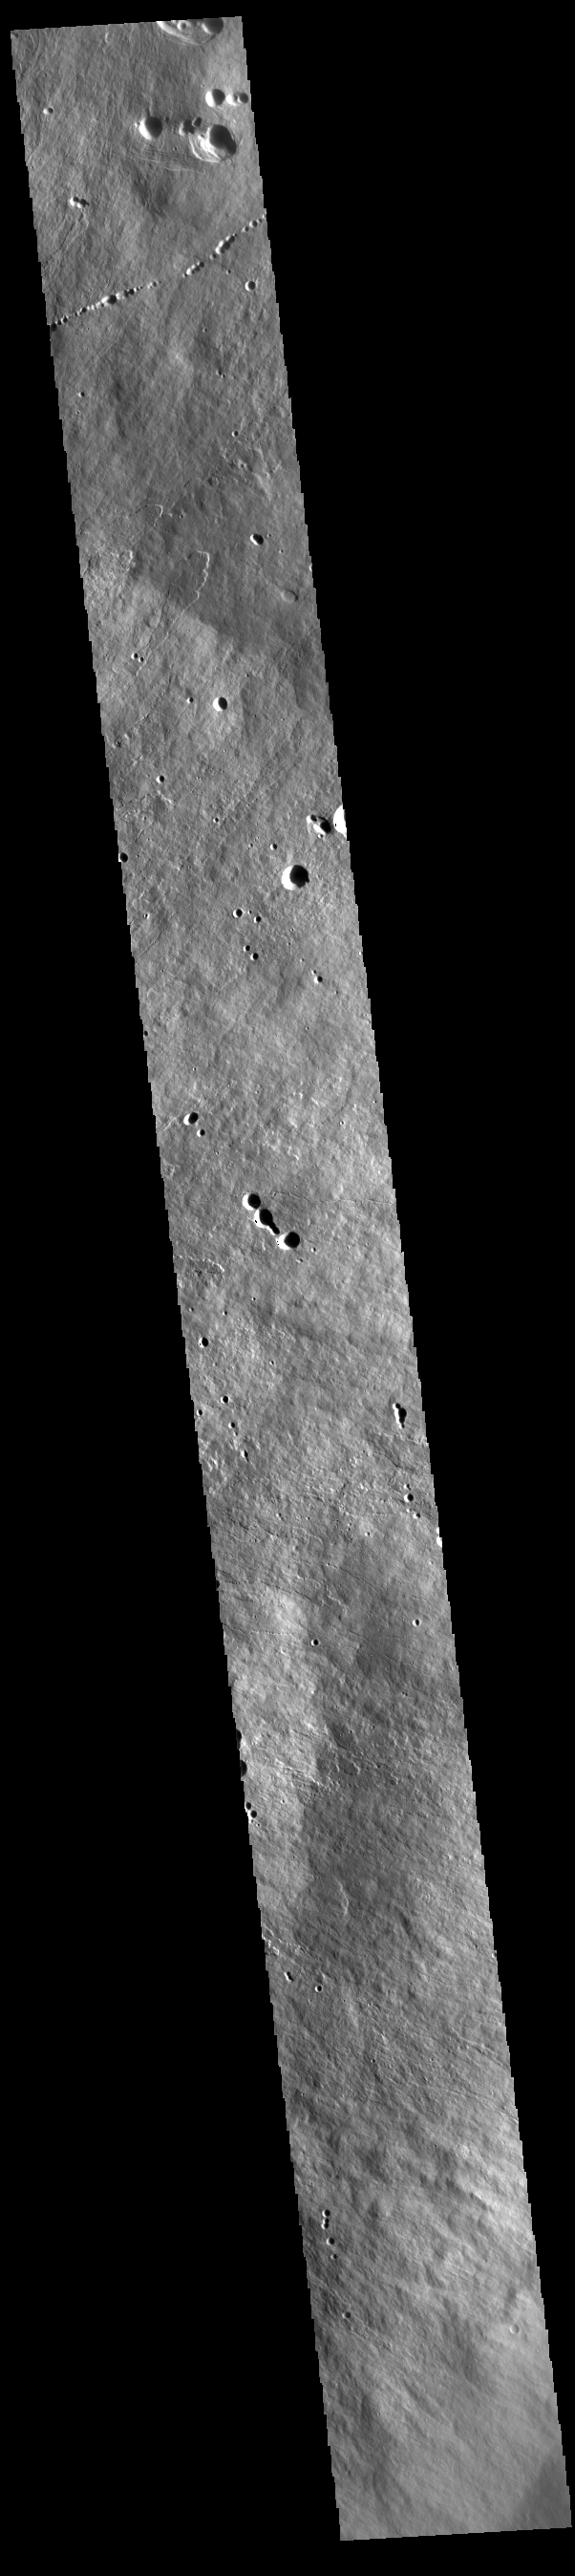

Ascraeus Mons Flank

Today’s VIS image shows the eastern upper flank of Ascraeus Mons. Lava flows and collapse features cover the flank of the volcano. Ascraeus Mons is the northernmost of the three large Tharsis volcanoes and is the tallest at 18km (11 miles) high.

Credit: NASA/JPL-Caltech/ASU